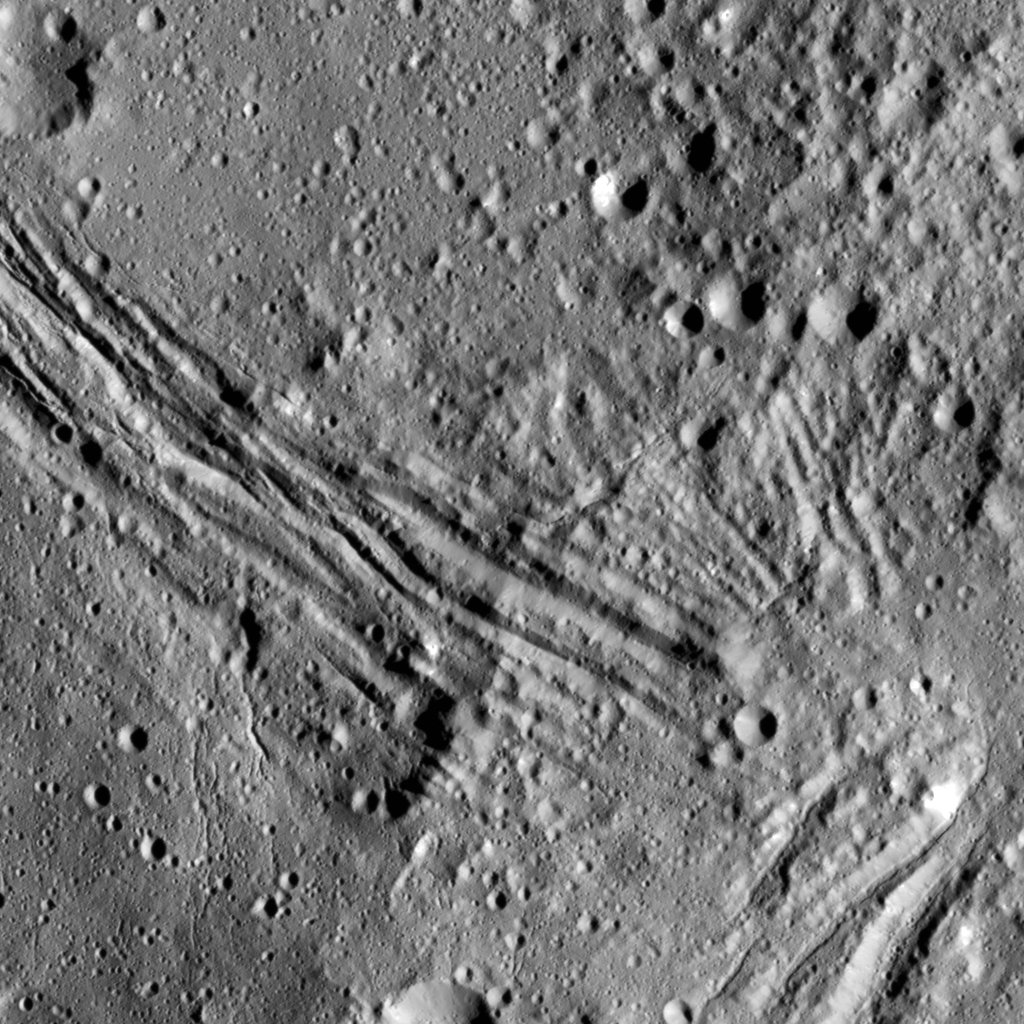

Nar Suclus

This image shows the eastern part of a feature called Nar Sulcus in Yalode Crater on dwarf planet Ceres, as seen by NASA’s Dawn spacecraft. It is complementary to PIA20959.

The term “sulcus” (plural: sulci) describes terrain with long, parallel fractures. Sulci are very common on icy moons — for example, at the south pole of Enceladus, as seen in PIA11686.

Nar Sulcus, 31 miles (50 kilometer) long, is the only feature of its kind identified on Ceres. It may point to an episode of tectonic deformation resulting from the evolution of the crater, which is the second largest on Ceres. The impact that formed Yalode heated Ceres’ mixture of ice, rock and salt, perhaps causing a large volume to melt. When this material subsequently refroze, it would expand (just as water does when it turns to ice in your freezer). That may have created stresses that fractured the ground, forming Nar Sulcus.

The name “Nar Sulcus” refers to the Azerbaijani festival of the pomegranate harvest. That festival is held in October and November in the city of Goychay, center of pomegranate cultivation in Azerbaijan.

Dawn took this image on August 15, 2016, from its low-altitude mapping orbit, at a distance of about 240 miles (385 kilometers) above the surface. The image resolution is 120 feet (35 meters) per pixel.

Dawn’s mission is managed by JPL for NASA’s Science Mission Directorate in Washington. Dawn is a project of the directorate’s Discovery Program, managed by NASA’s Marshall Space Flight Center in Huntsville, Alabama. UCLA is responsible for overall Dawn mission science. Orbital ATK, Inc., in Dulles, Virginia, designed and built the spacecraft. The German Aerospace Center, the Max Planck Institute for Solar System Research, the Italian Space Agency and the Italian National Astrophysical Institute are international partners on the mission team.

Credit: NASA/JPL-Caltech/UCLA/MPS/DLR/IDA